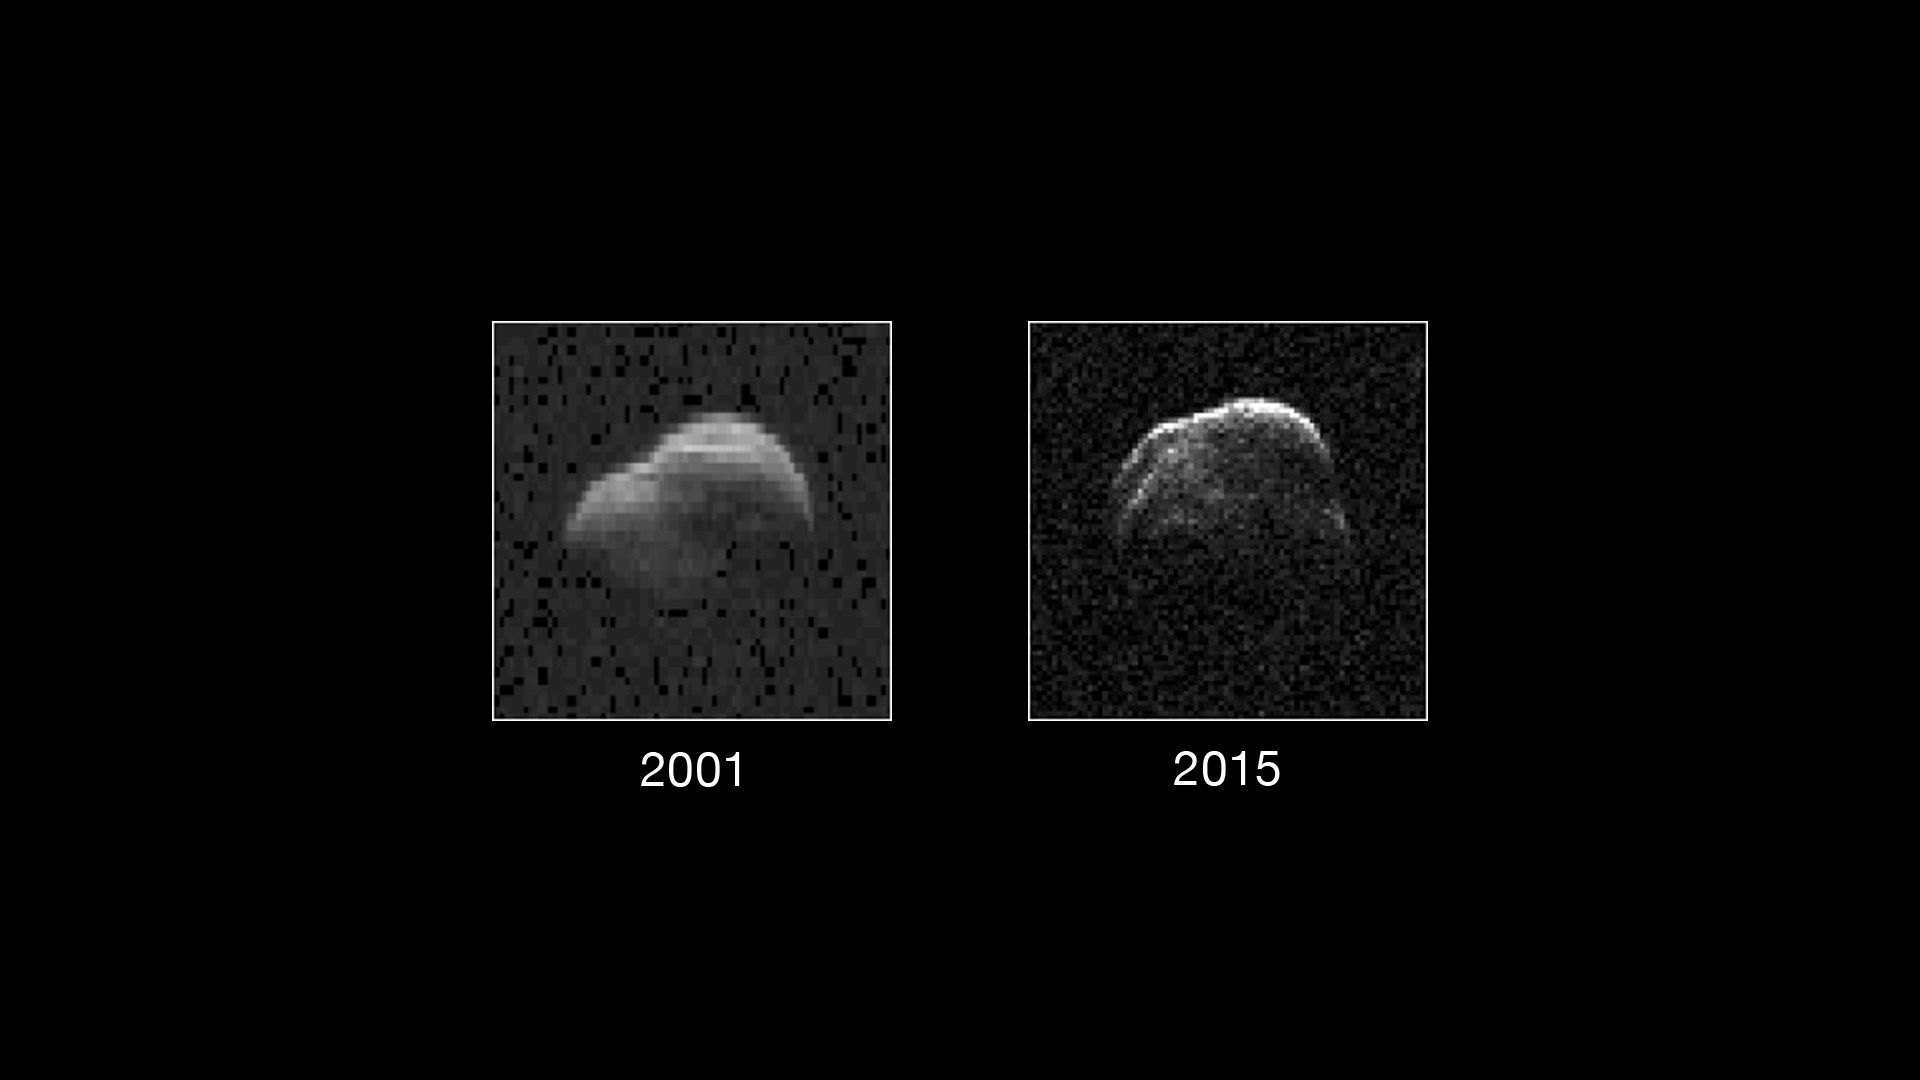

Not Your Father’s Asteroid

On the left is a radar image of asteroid 1998 WT24 taken in December 2001 by scientists using NASA’s the 230-foot (70-meter) DSS-14 antenna at Goldstone, California. On the right is a radar image of the same asteroid acquired on Dec. 11, 2015, during the asteroid’s most recent Earth flyby.

The radar images from 2001 (on the left), have a resolution of about 60 feet (19 meters) per pixel. The radar image from 2015 (on the right) achieved a spatial resolution as fine as 25 feet (7.5 meters) per pixel.

The 2015 radar image was obtained using the same DSS-14 antenna at Goldstone to transmit high-power microwaves toward the asteroid. However, this time, the radar echoes bounced off the asteroid were received by the National Radio Astronomy Observatory’s 100-meter (330-foot) Green Bank Telescope in West Virginia.

The next visit of asteroid 1998 WT24 to Earth’s neighborhood will be on Nov. 11, 2018, when it will make a distant pass at about 12.5-million miles (52 lunar distances).

Credit: NASA/JPL-Caltech/GSSR/NRAO/AUI/NSF